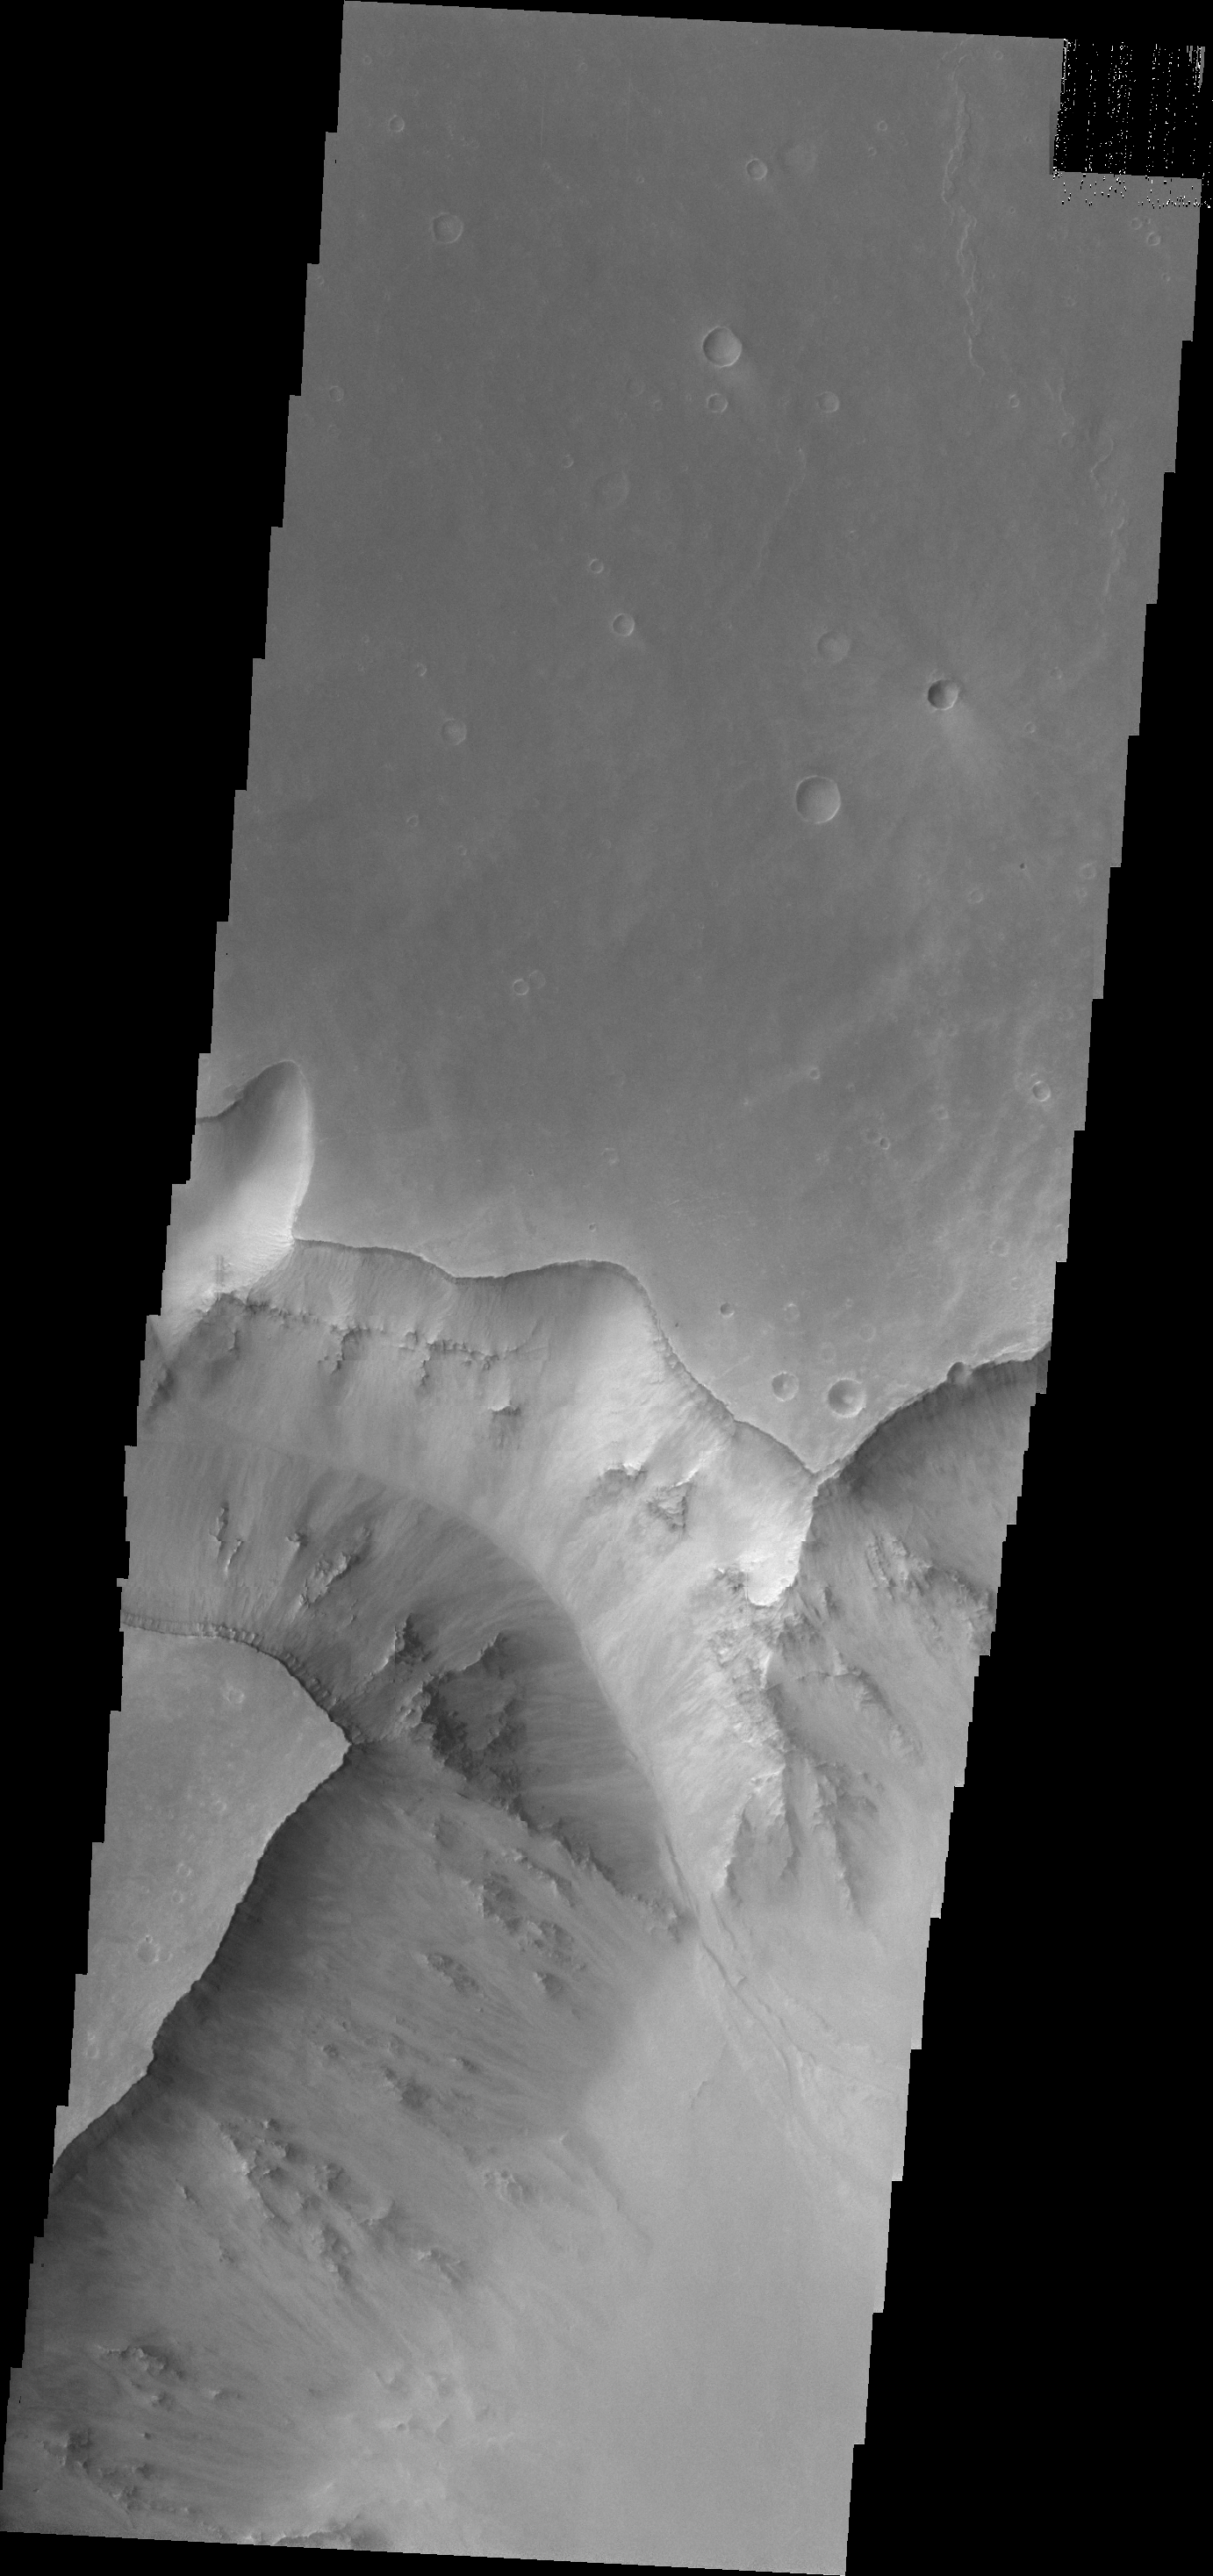

Valles Marineris Canyon

Today’s VIS image shows part of the Valles Marineris canyon system. This image shows a mega gully that enters Capri Chasma.

Credit: NASA/JPL/ASU